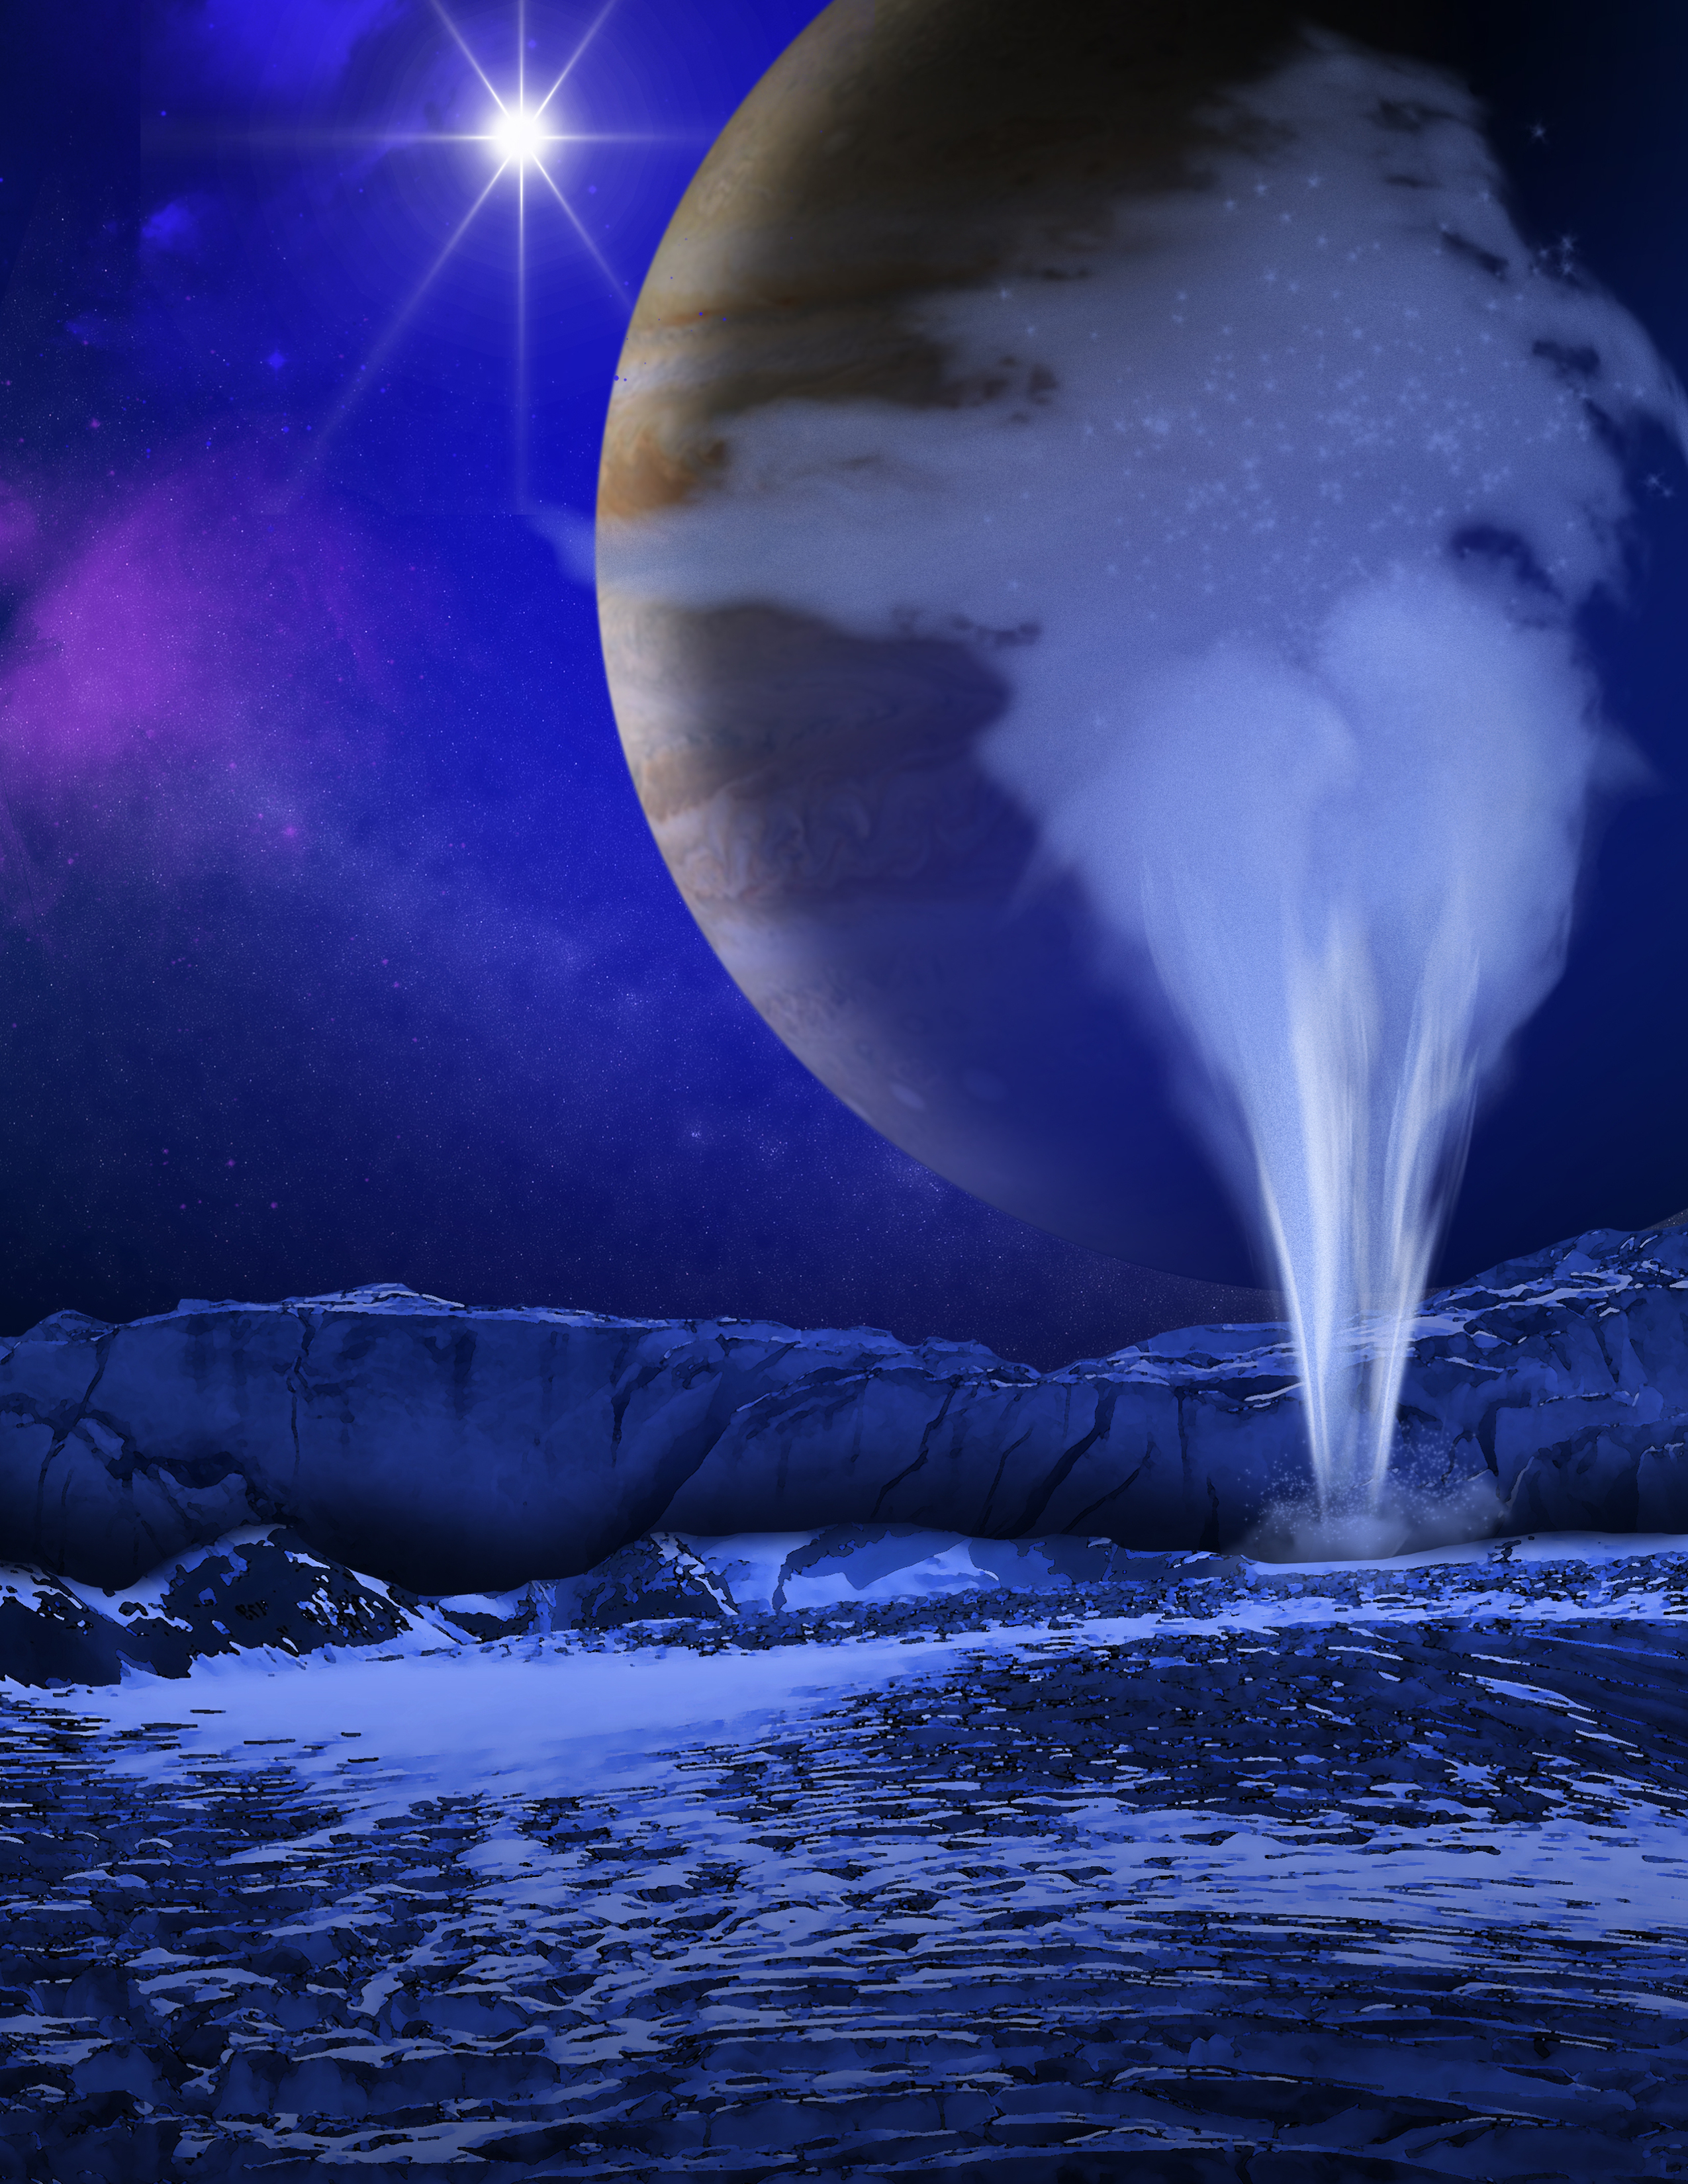

Artist’s Concept of Europa Water Vapor Plume

This is an artist’s concept of a plume of water vapor thought to be ejected off the frigid, icy surface of the Jovian moon Europa, located about 500 million miles (800 million kilometers) from the sun. Spectroscopic measurements from NASA’s Hubble Space Telescope led scientists to calculate that the plume rises to an altitude of 125 miles (201 kilometers) and then it probably rains frost back onto the moon’s surface. Previous findings already pointed to a subsurface ocean under Europa’s icy crust.

The Hubble Space Telescope is a project of international cooperation between NASA and the European Space Agency. NASA’s Goddard Space Flight Center manages the telescope. The Space Telescope Science Institute (STScI) conducts Hubble science operations. STScI is operated for NASA by the Association of Universities for Research in Astronomy, Inc., in Washington, D.C.

Credit: NASA/ESA/K. Retherford/SWRI